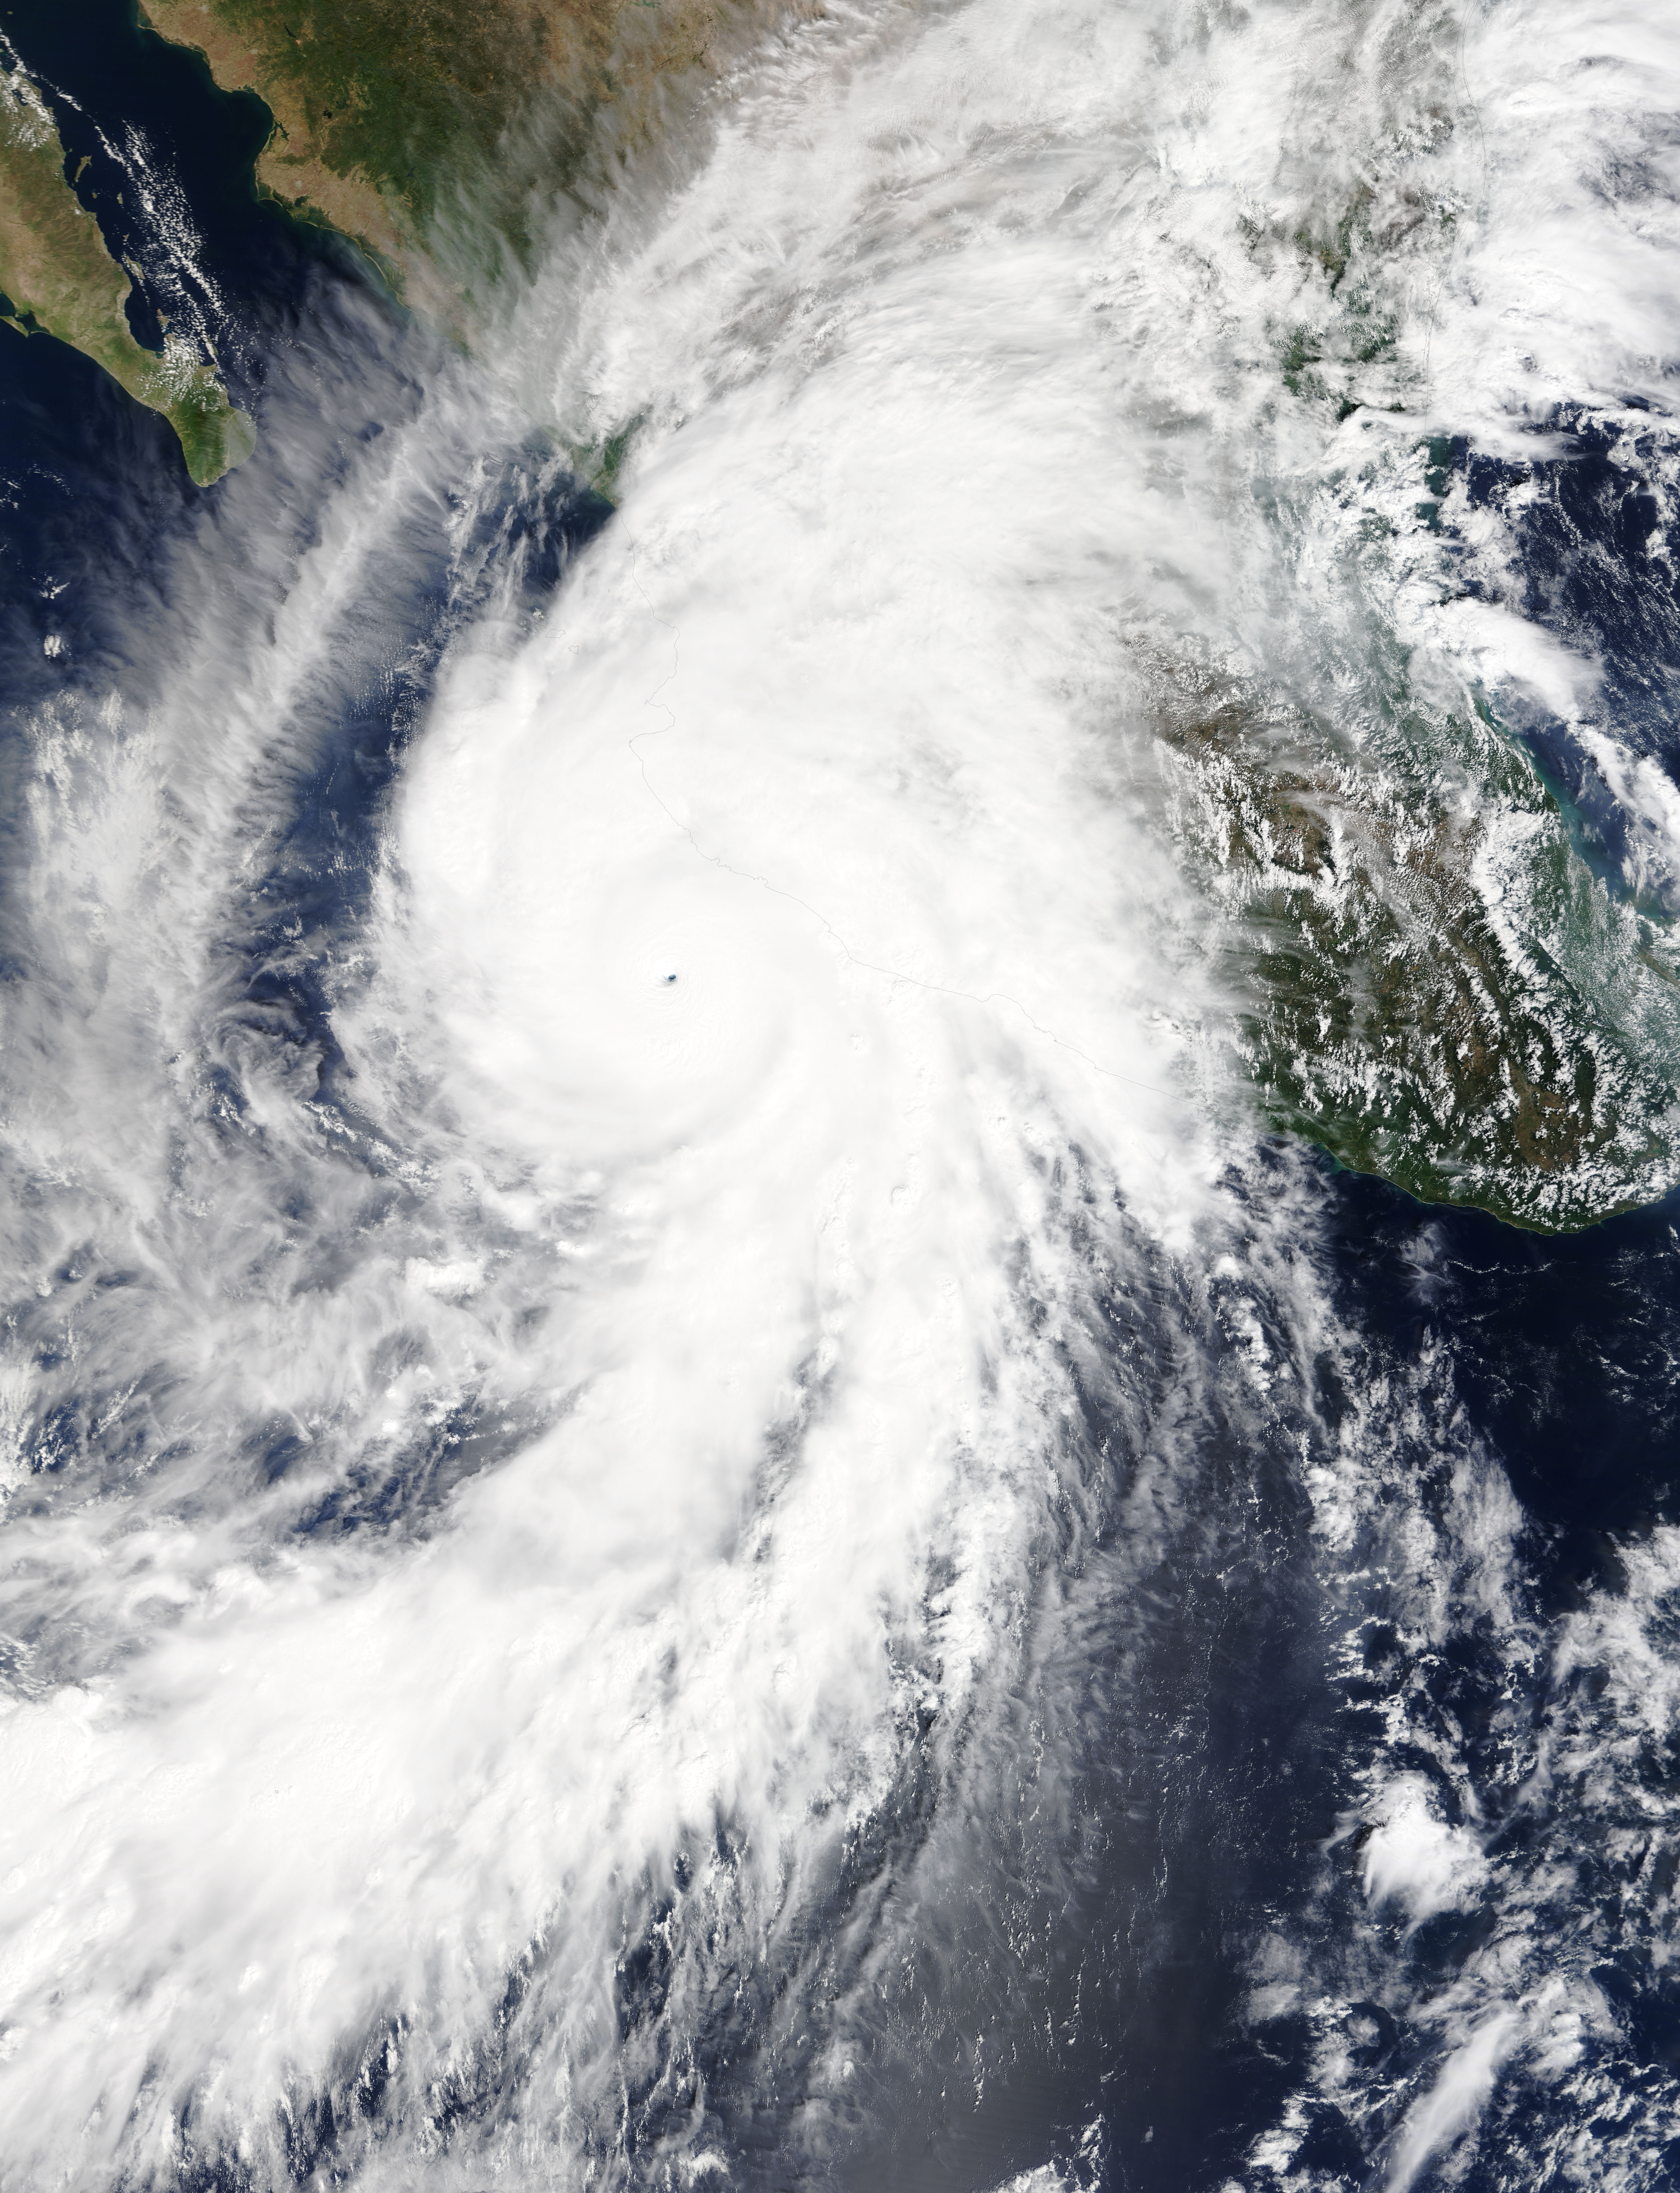

Hurricane Patricia over Mexico

On Oct. 23 at 17:30 UTC (1:30 p.m. EDT) the MODIS instrument aboard NASA's Terra satellite saw Hurricane Patricia moving over Mexico.

Credit: NASA/GSFC/Jeff Schmaltz/MODIS Land Rapid Response Team